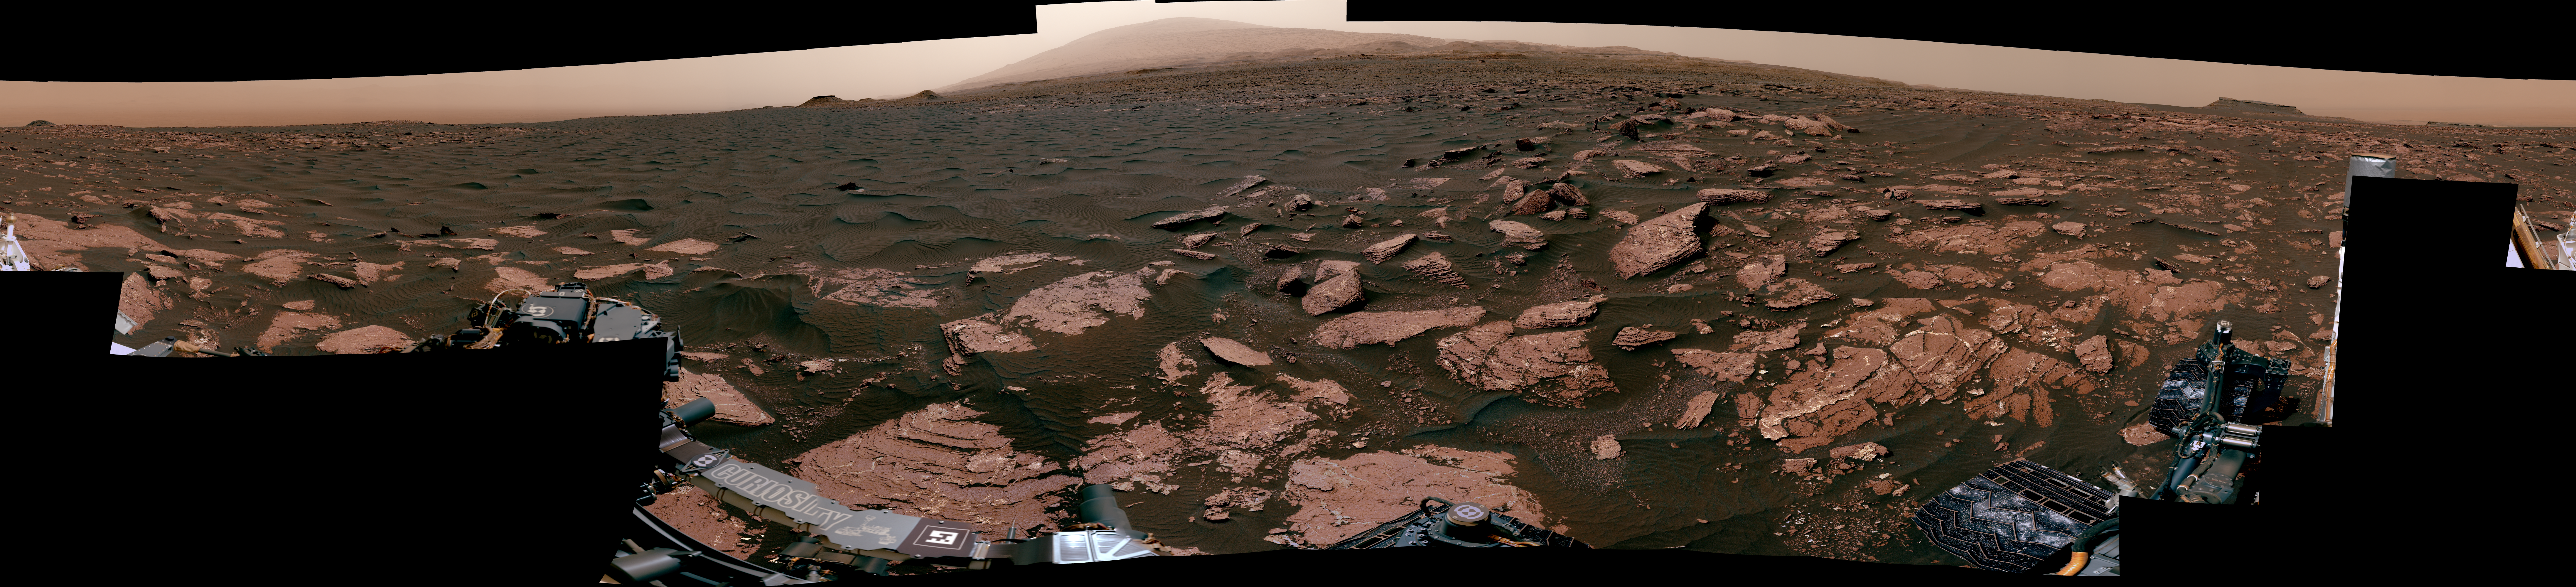

Panorama with Active Linear Dune in Gale Crater, Mars

This 360-degree mosaic from the Mast Camera (Mastcam) on NASA’s Curiosity Mars rover looks out over a portion of the Bagnold Dunes, which stretch for several miles. From early February to early April 2017, the rover examined four sites near linear dunes for comparison with what it found in late 2015 and early 2016 during its investigation of crescent-shaped dunes. This two-phase campaign is the first close-up study of active dunes anywhere other than Earth.

The dark, rippled surface of a linear dune is visible at the center of the view and receding into the distance to the left. The bedrock of the Murray formation, made from sediments deposited in lakes billions of years ago, is in the foreground, along with some components of the rover. The location, called “Ogunquit Beach,” is on the northwestern flank of lower Mount Sharp.

Northwest is at both ends of this full-circle panorama; southeast is at the center, where a higher portion of Mount Sharp dominates the horizon. A portion of this panorama showing textural details of the dune and bedrock is at PIA11242.

Among the questions this Martian dune campaign is addressing is how winds shape the dunes into different patterns. Others include whether Martian winds sort grains of sand in ways that affect the distribution of mineral compositions, which also would have implications for studies of Martian sandstones.

The 115 individual images that were combined into this mosaic were acquired by the Mastcam’s left-eye camera on March 24 and March 25, 2017, (PST) during the 1,647th Martian day, or sol, of Curiosity’s work on Mars. This mosaic is white-balanced so that the colors of the colors of the rock and sand materials resemble how they would appear under daytime lighting conditions on Earth. The rover’s position on Sol 1647 is shown at https://mars.nasa.gov/multimedia/images/2017/curiositys-traverse-map-through-sol-1646 as the location reached by a drive on Sol 1646.

Photojournal Note: Also available is the full resolution TIFF file PIA11241_full.tif. This file may be too large to view from a browser; it can be downloaded onto your desktop by right-clicking on the previous link and viewed with image viewing software.

NASA’s Jet Propulsion Laboratory, a division of the California Institute of Technology, Pasadena, manages the Mars Science Laboratory Project for NASA’s Science Mission Directorate, Washington. JPL designed and built the project’s Curiosity rover. Malin Space Science Systems, San Diego, built and operates the rover’s Mastcam.

Credit: NASA/JPL-Caltech/MSSS